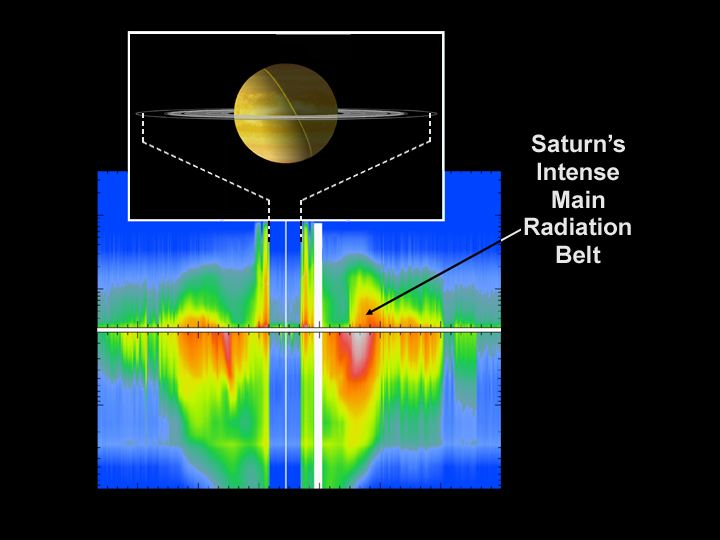

Saturn’s Main Radiation Belt

This graph shows the energetic ion and electron data from the Saturn orbit insertion interval on June 30 and July 1, 2004. Ion intensity is shown above the horizontal divider as energy increasing upward. Electron intensity is shown below the horizontal divider as energy increasing downward, as measured by the magnetospheric imaging instrument’s low energy magnetospheric measurement system sensor onboard the Cassini spacecraft. Red indicates high particle intensity, blue is low intensity. The vertical energy scales run from 30 kilo-electron volts to several mega-electron volts. Time runs from left to right, with approximately 36 hours of data shown, covering a distance range from Saturn’s center between 783,000 kilometers (487,000 miles) at either end, down to about 78,000 (49,000 miles) at closest approach.

The region above the rings was found to be devoid of ions and electrons; the region inside the D-ring inner edge was not directly sampled and absent the magnetospheric imaging instrument ion and neutral camera remote sensing would have been assumed empty of energetic particles.

The Cassini-Huygens mission is a cooperative project of NASA, the European Space Agency and the Italian Space Agency. The Jet Propulsion Laboratory, a division of the California Institute of Technology in Pasadena, manages the Cassini-Huygens mission for NASA’s Science Mission Directorate, Washington, D.C. The Cassini orbiter was designed, developed and assembled at JPL. The magnetospheric imaging instrument was designed, built and is operated by an international team lead by the Applied Physics Laboratory of the Johns Hopkins University, Laurel, Md.

Credit: NASA/JPL/APL